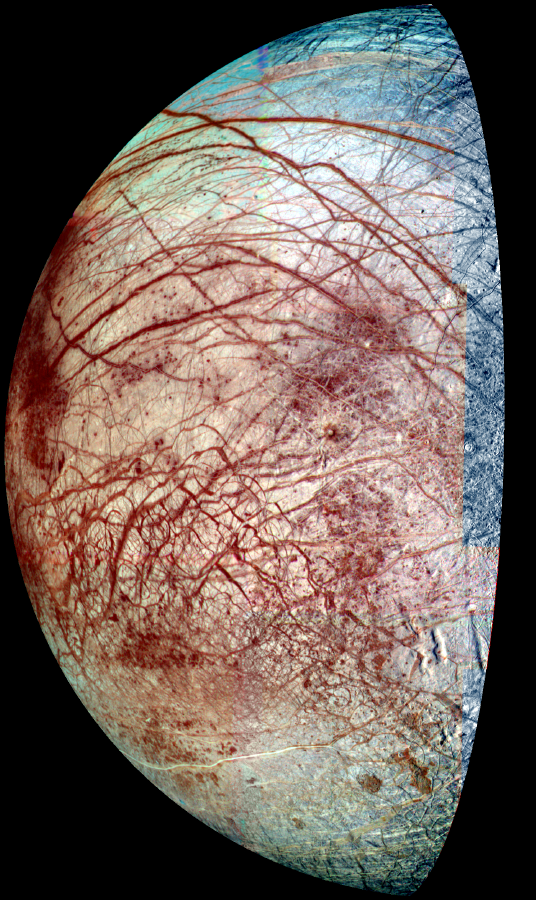

Europa’s Frozen Surface

Europa, a moon of Jupiter, appears as a thick crescent in this enhanced-color image from NASA’s Galileo spacecraft, which has been orbiting Jupiter since 1995.

The view combines images taken in violet, green and near-infrared filters in 1998 and 1995. The colors have been stretched to show the subtle differences in materials that cover the icy surface of Europa. Reddish linear features are some of the cracks and ridges, thousands of kilometers long, which are caused by the tides raised by the gravitational pull of Jupiter. Mottled, reddish “chaotic terrain” exists where the surface has been disrupted and ice blocks have moved around. The red material at the ridges and chaotic terrain is a non-ice contaminant and could be salts brought up from a possible ocean beneath Europa’s frozen surface.

Also visible are a few circular features, which are small impact craters. Europa’s surface has very few craters, indicating that recent or current geologic activity has removed the traces of older impacts. The paucity of craters, coupled with other evidence, has led scientists to surmise that there could be an ocean of liquid water beneath Europa’s surface. Where there is water, there could be life. This is why Europa is a target of current interest for study of the possibility of non-Earth life. A follow-up spacecraft to Galileo will be Europa Orbiter, which should determine whether or not Europa has an ocean.

While at the University of Arizona, Tucson, Dr. Cynthia Phillips used this image in a detailed search for current geologic activity on Europa. Phillips is currently with the SETI Institute, Mountain View, Calif. For a study published in the Journal of Geophysical Research — Planets last year, she compared the frames that make up this image with similar images taken in 1979 by the Voyager spacecraft and found no sign of changes due to geologic activity. That suggests a minimum surface age for Europa of about 30 million years, though the result does not rule out current geologic activity altogether, as the study was limited by the resolution of 2 kilometers (1.6 miles) or more per pixel in this image and the Voyager images. Future images by Europa Orbiter may allow a search for smaller-scale changes on Europa’s surface.

The Jet Propulsion Laboratory, a division of the California Institute of Technology in Pasadena, manages the Galileo and Voyager missions for NASA’s Office of Space Science, Washington, D.C.

Credit: NASA/JPL/University of Arizona